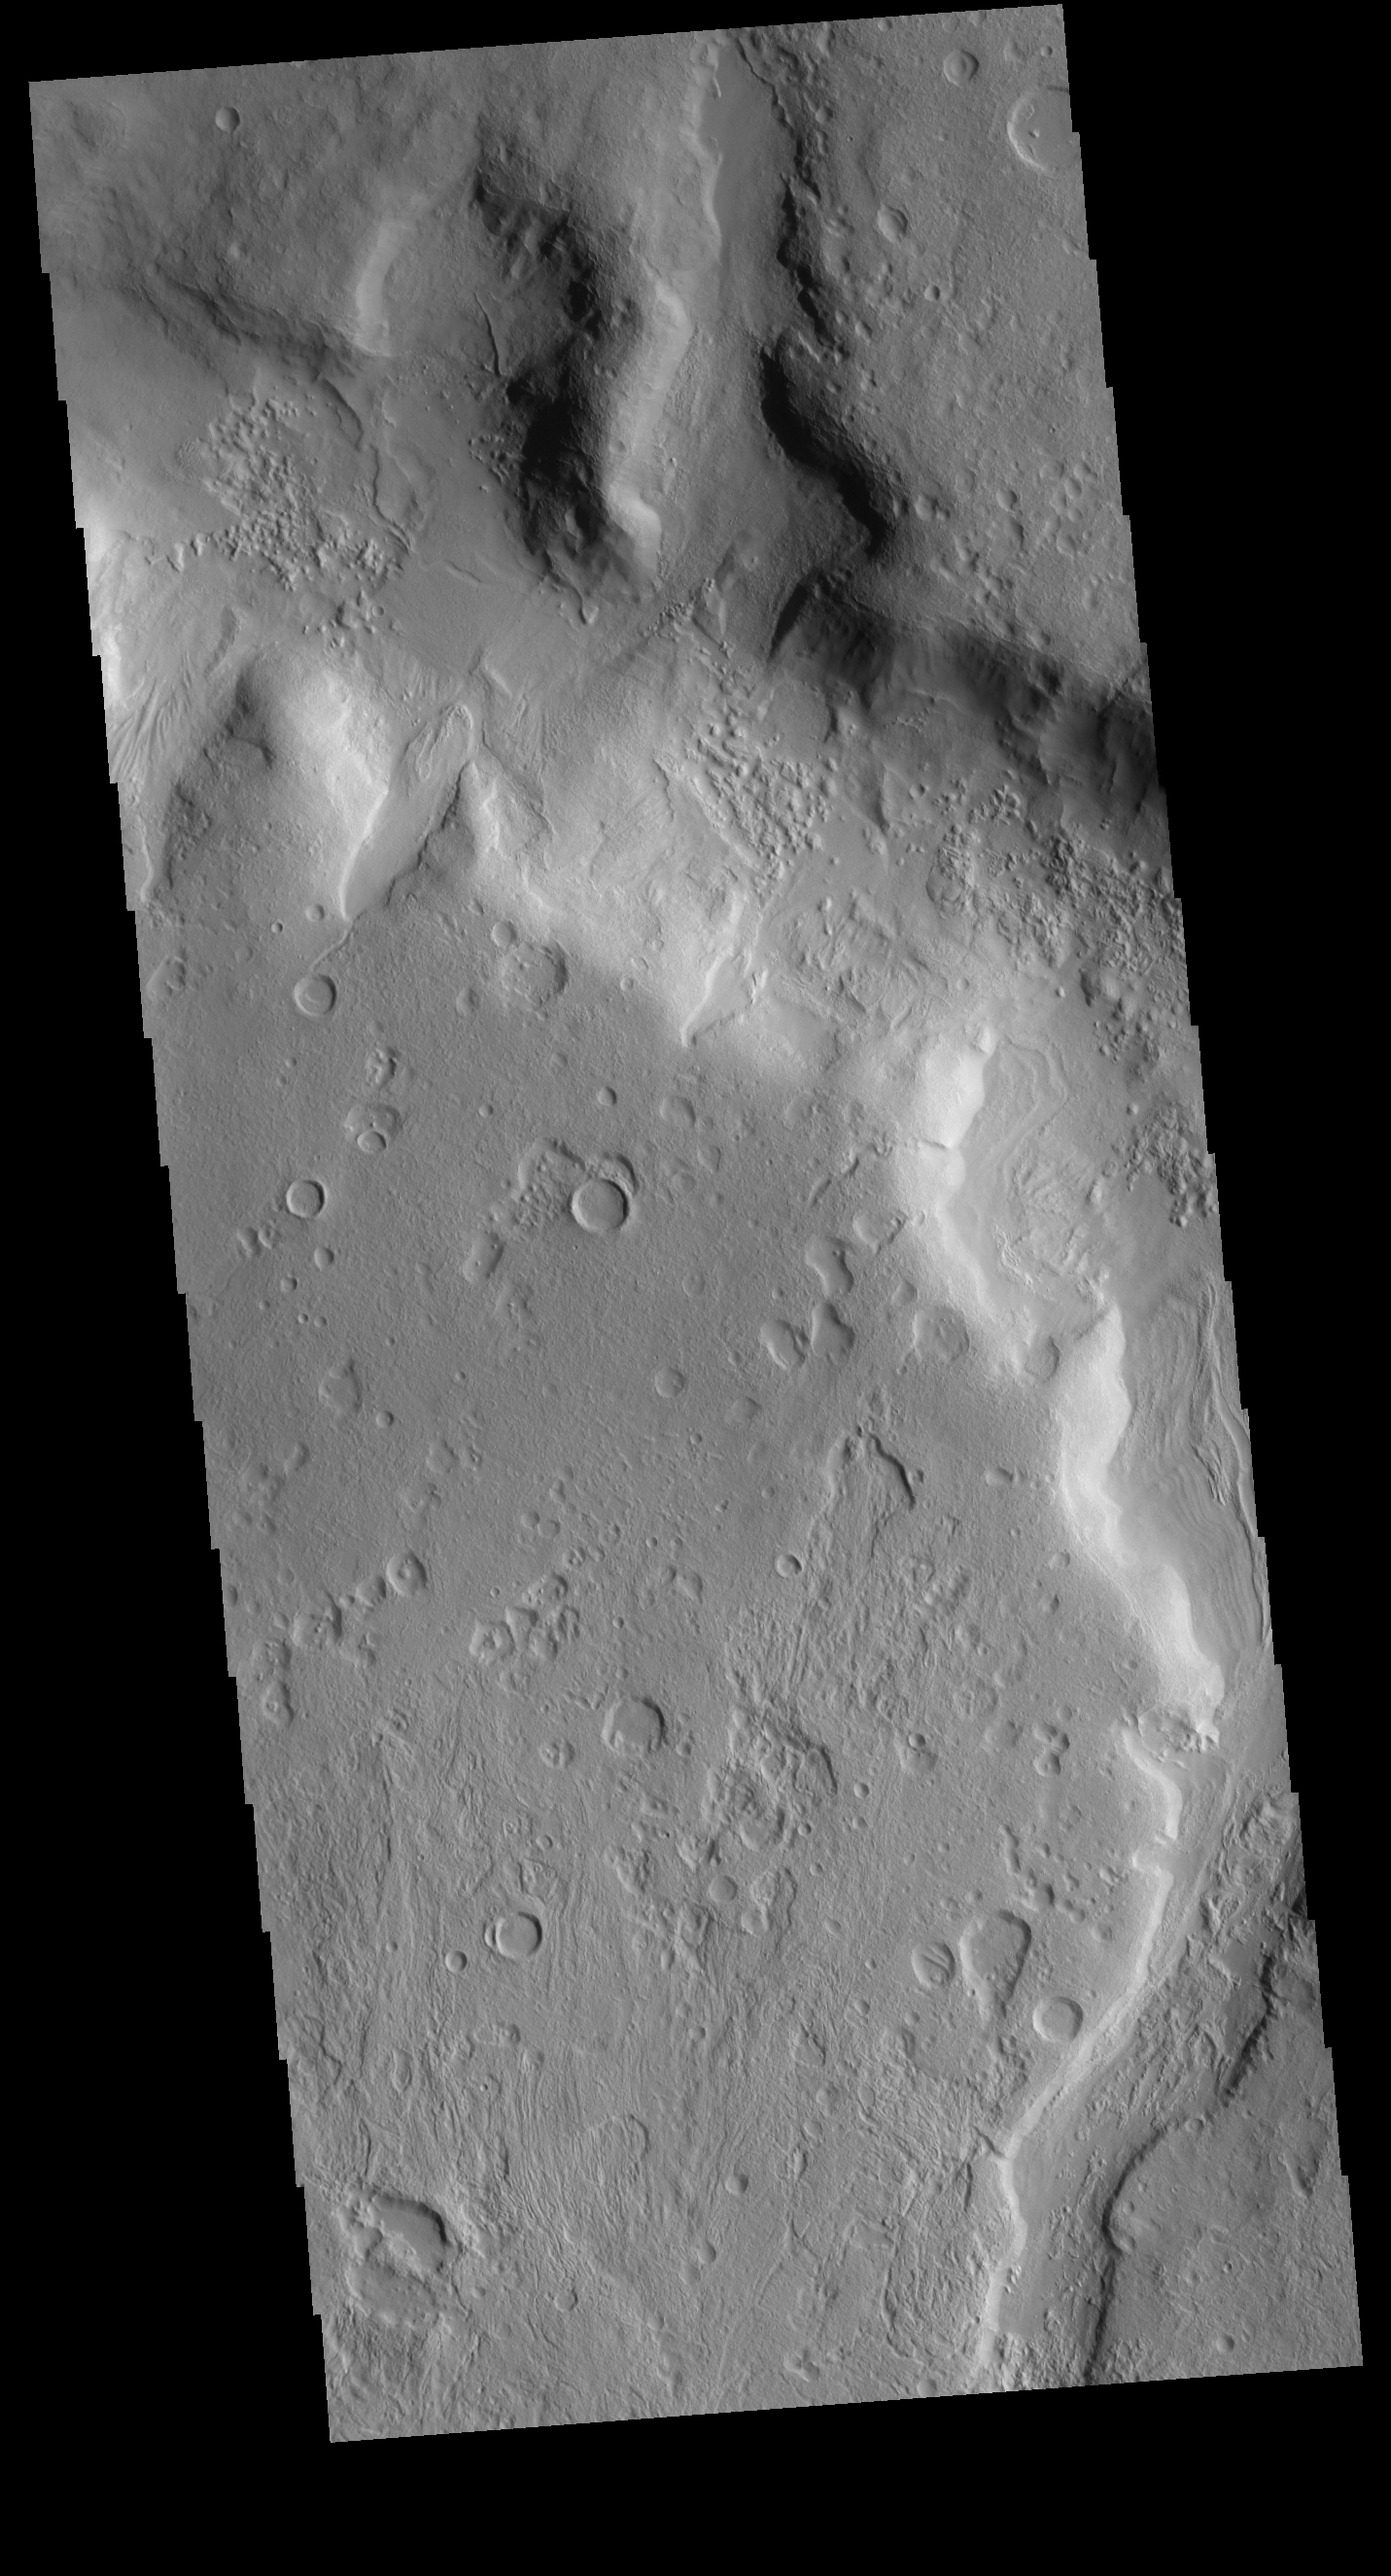

Terra Sabaea Channel

This VIS image shows one of the numerous unnamed channels in northern Terra Sabaea.

Credit: NASA/JPL-Caltech/ASU